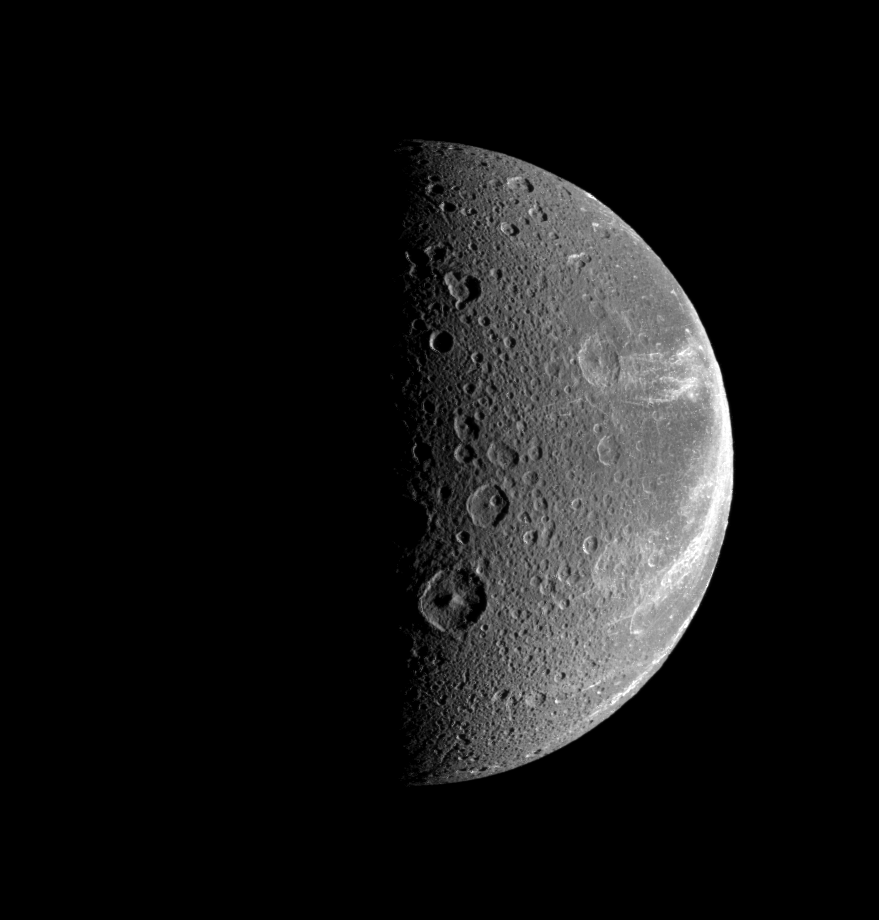

Beyond the Canyons

Bright, wispy-looking fractures reach across the rugged, icy landscape of Dione.

See PIA06163 for a close-up view of Dione’s icy canyons.

The medium-sized crater Dido, with its prominent central peak, sits just right of the terminator, below center.

This view looks toward the Saturn-facing side of Dione (1,123 kilometers, or 698 miles across). North is toward the top and rotated six degrees to the left.

The image was taken in visible light with the Cassini spacecraft narrow-angle camera on July 21, 2008. The view was acquired at a distance of approximately 290,000 kilometers (180,000 miles) from Dione and at a Sun-Dione-spacecraft, or phase, angle of 89 degrees. Image scale is 2 kilometers (1 mile) per pixel.

The Cassini-Huygens mission is a cooperative project of NASA, the European Space Agency and the Italian Space Agency. The Jet Propulsion Laboratory, a division of the California Institute of Technology in Pasadena, manages the mission for NASA’s Science Mission Directorate, Washington, D.C. The Cassini orbiter and its two onboard cameras were designed, developed and assembled at JPL. The imaging operations center is based at the Space Science Institute in Boulder, Colo.

Credit: NASA/JPL/Space Science Institute